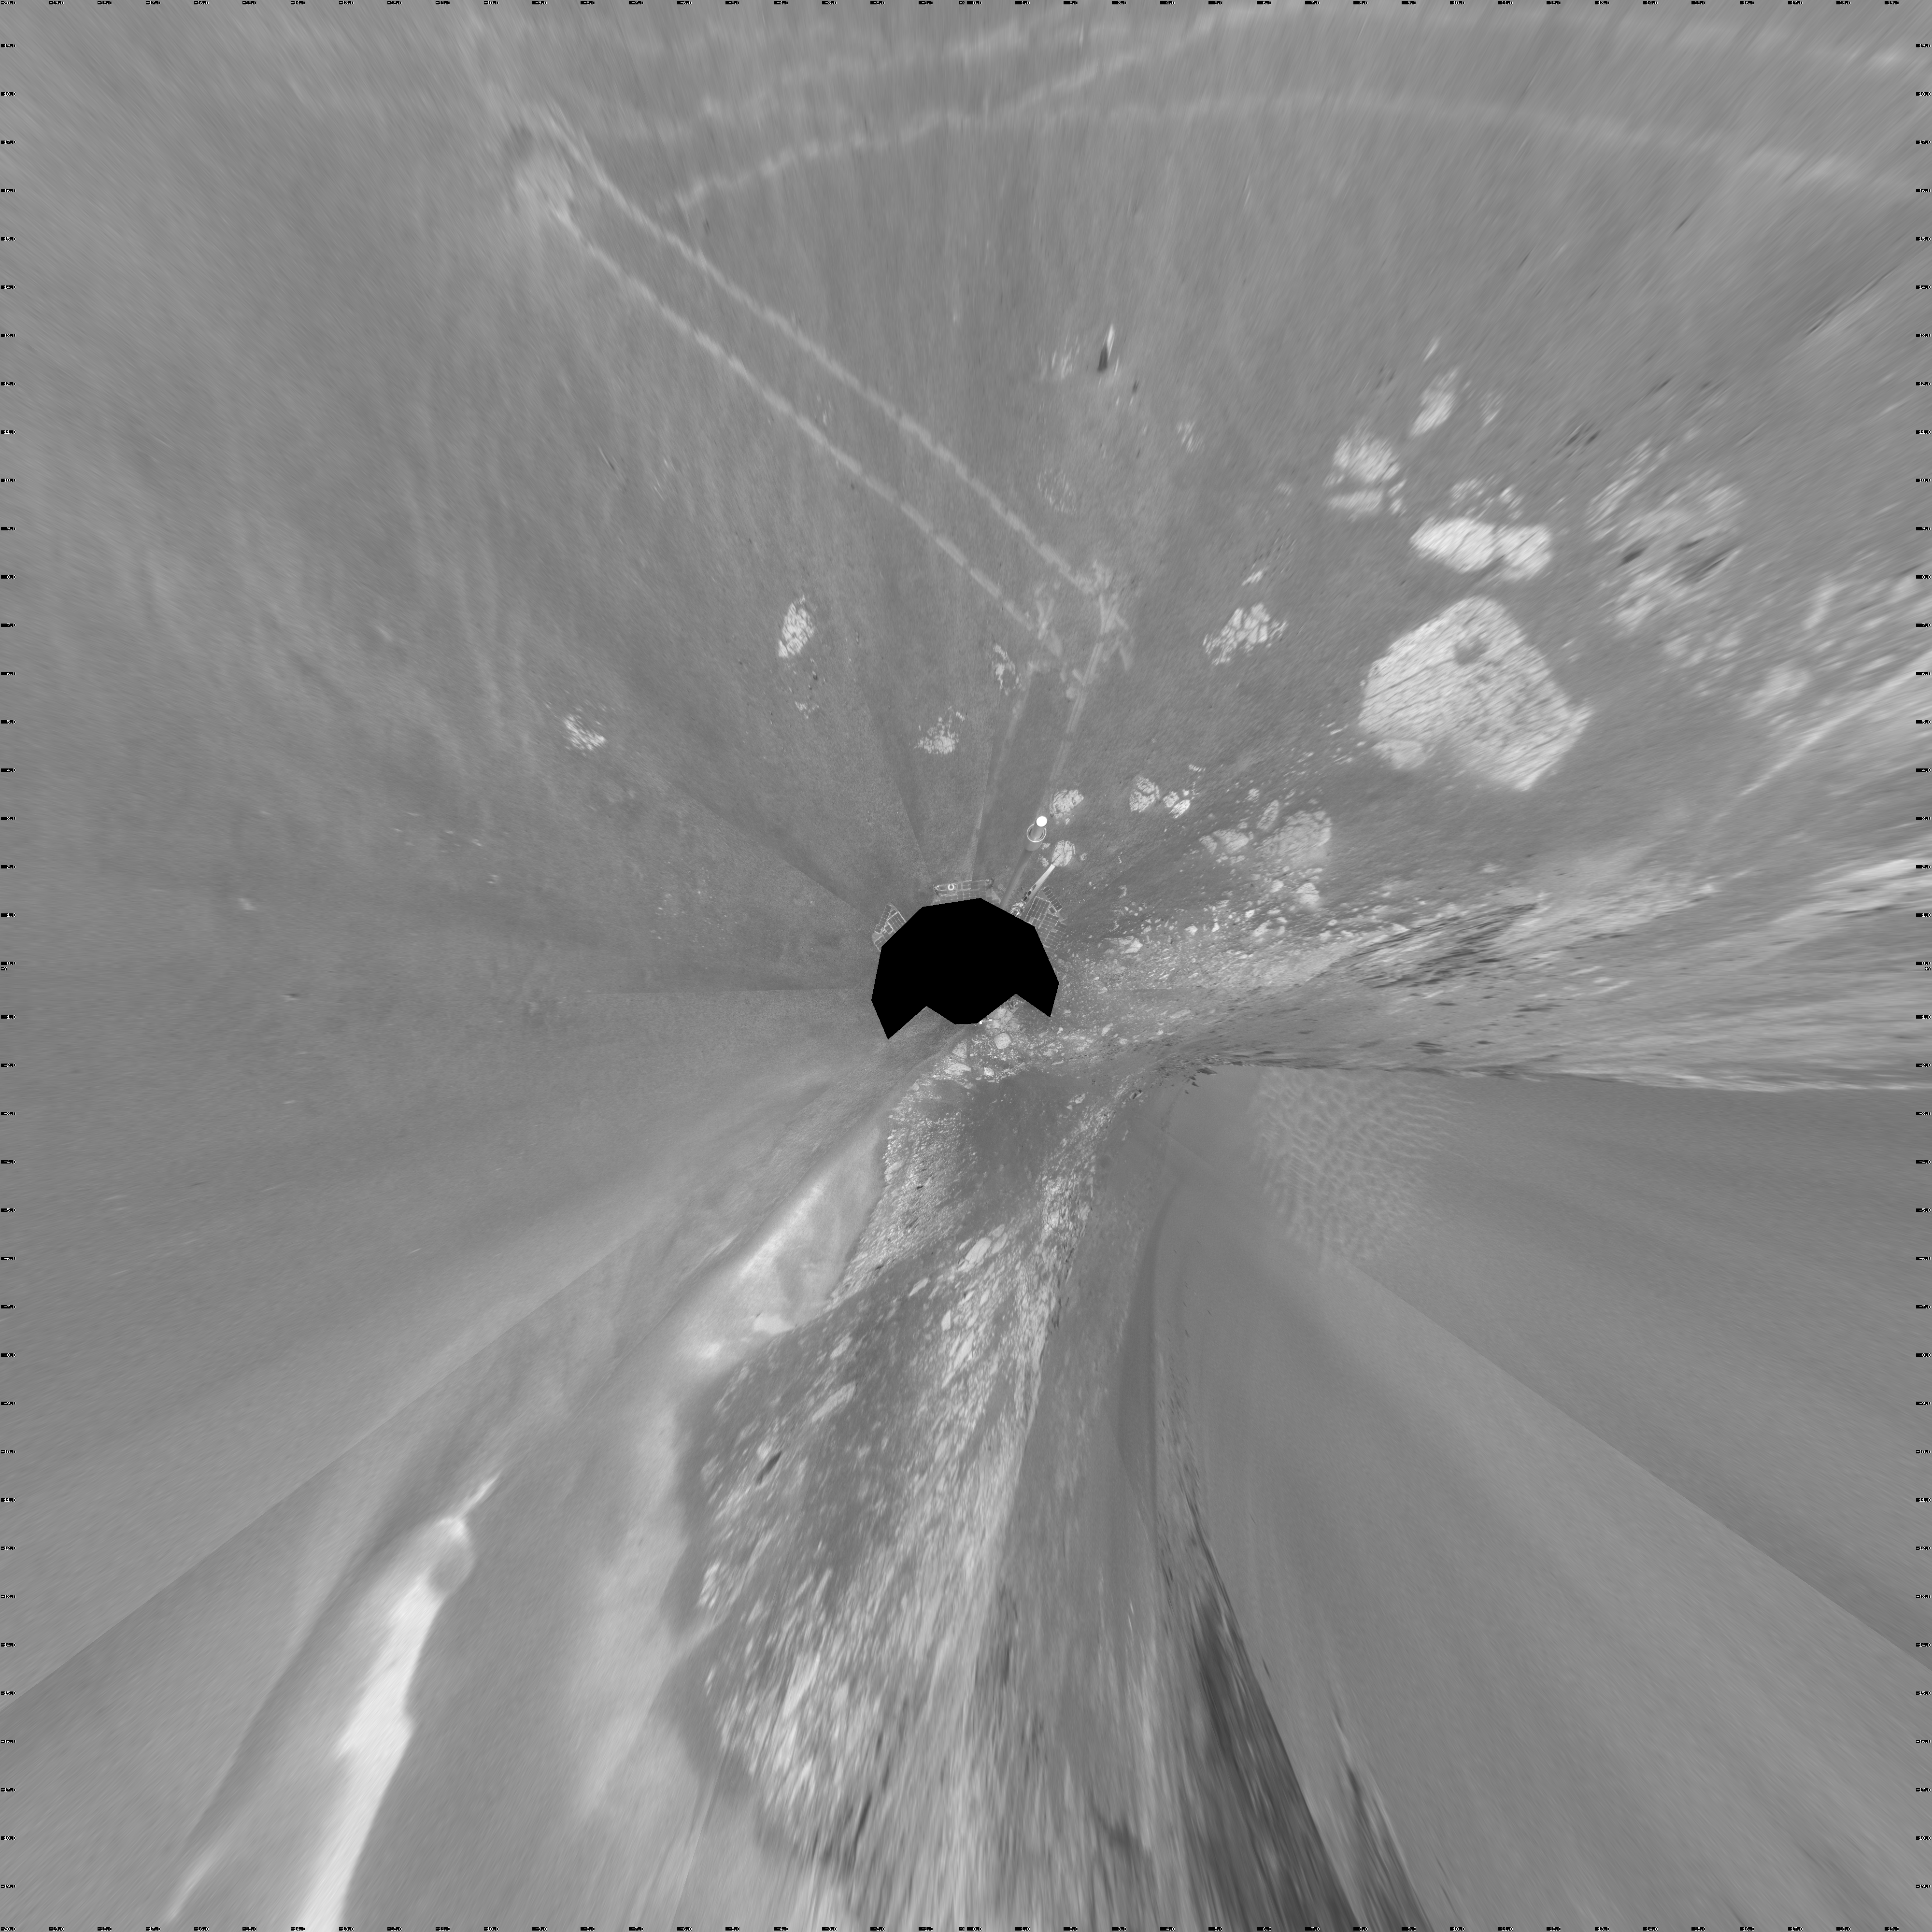

Forty Meters from Entry to Victoria Crater (Vertical)

NASA’s Mars Exploration Rover Opportunity used its navigation camera during the rover’s 1,278th Martian day, or sol, (Aug. 28, 2007) to take the images combined into this view. The rover was perched at the lip of Victoria Crater, which is about 800 meters (one-half mile) in diameter.

After assessment of possible routes for Opportunity to descend into the crater, the rover team selected a site farther to the right along the rim. That selected entry point lies near the ripple of bright soil visible just outside the crater near the top center of this scene. The driving distance for Opportunity from the Sol 1,278 viewpoint to the selected entry point is about 40 meters (about 130 feet).

This view is presented as a vertical projection with geometric seam correction.

Credit: NASA/JPL-Caltech